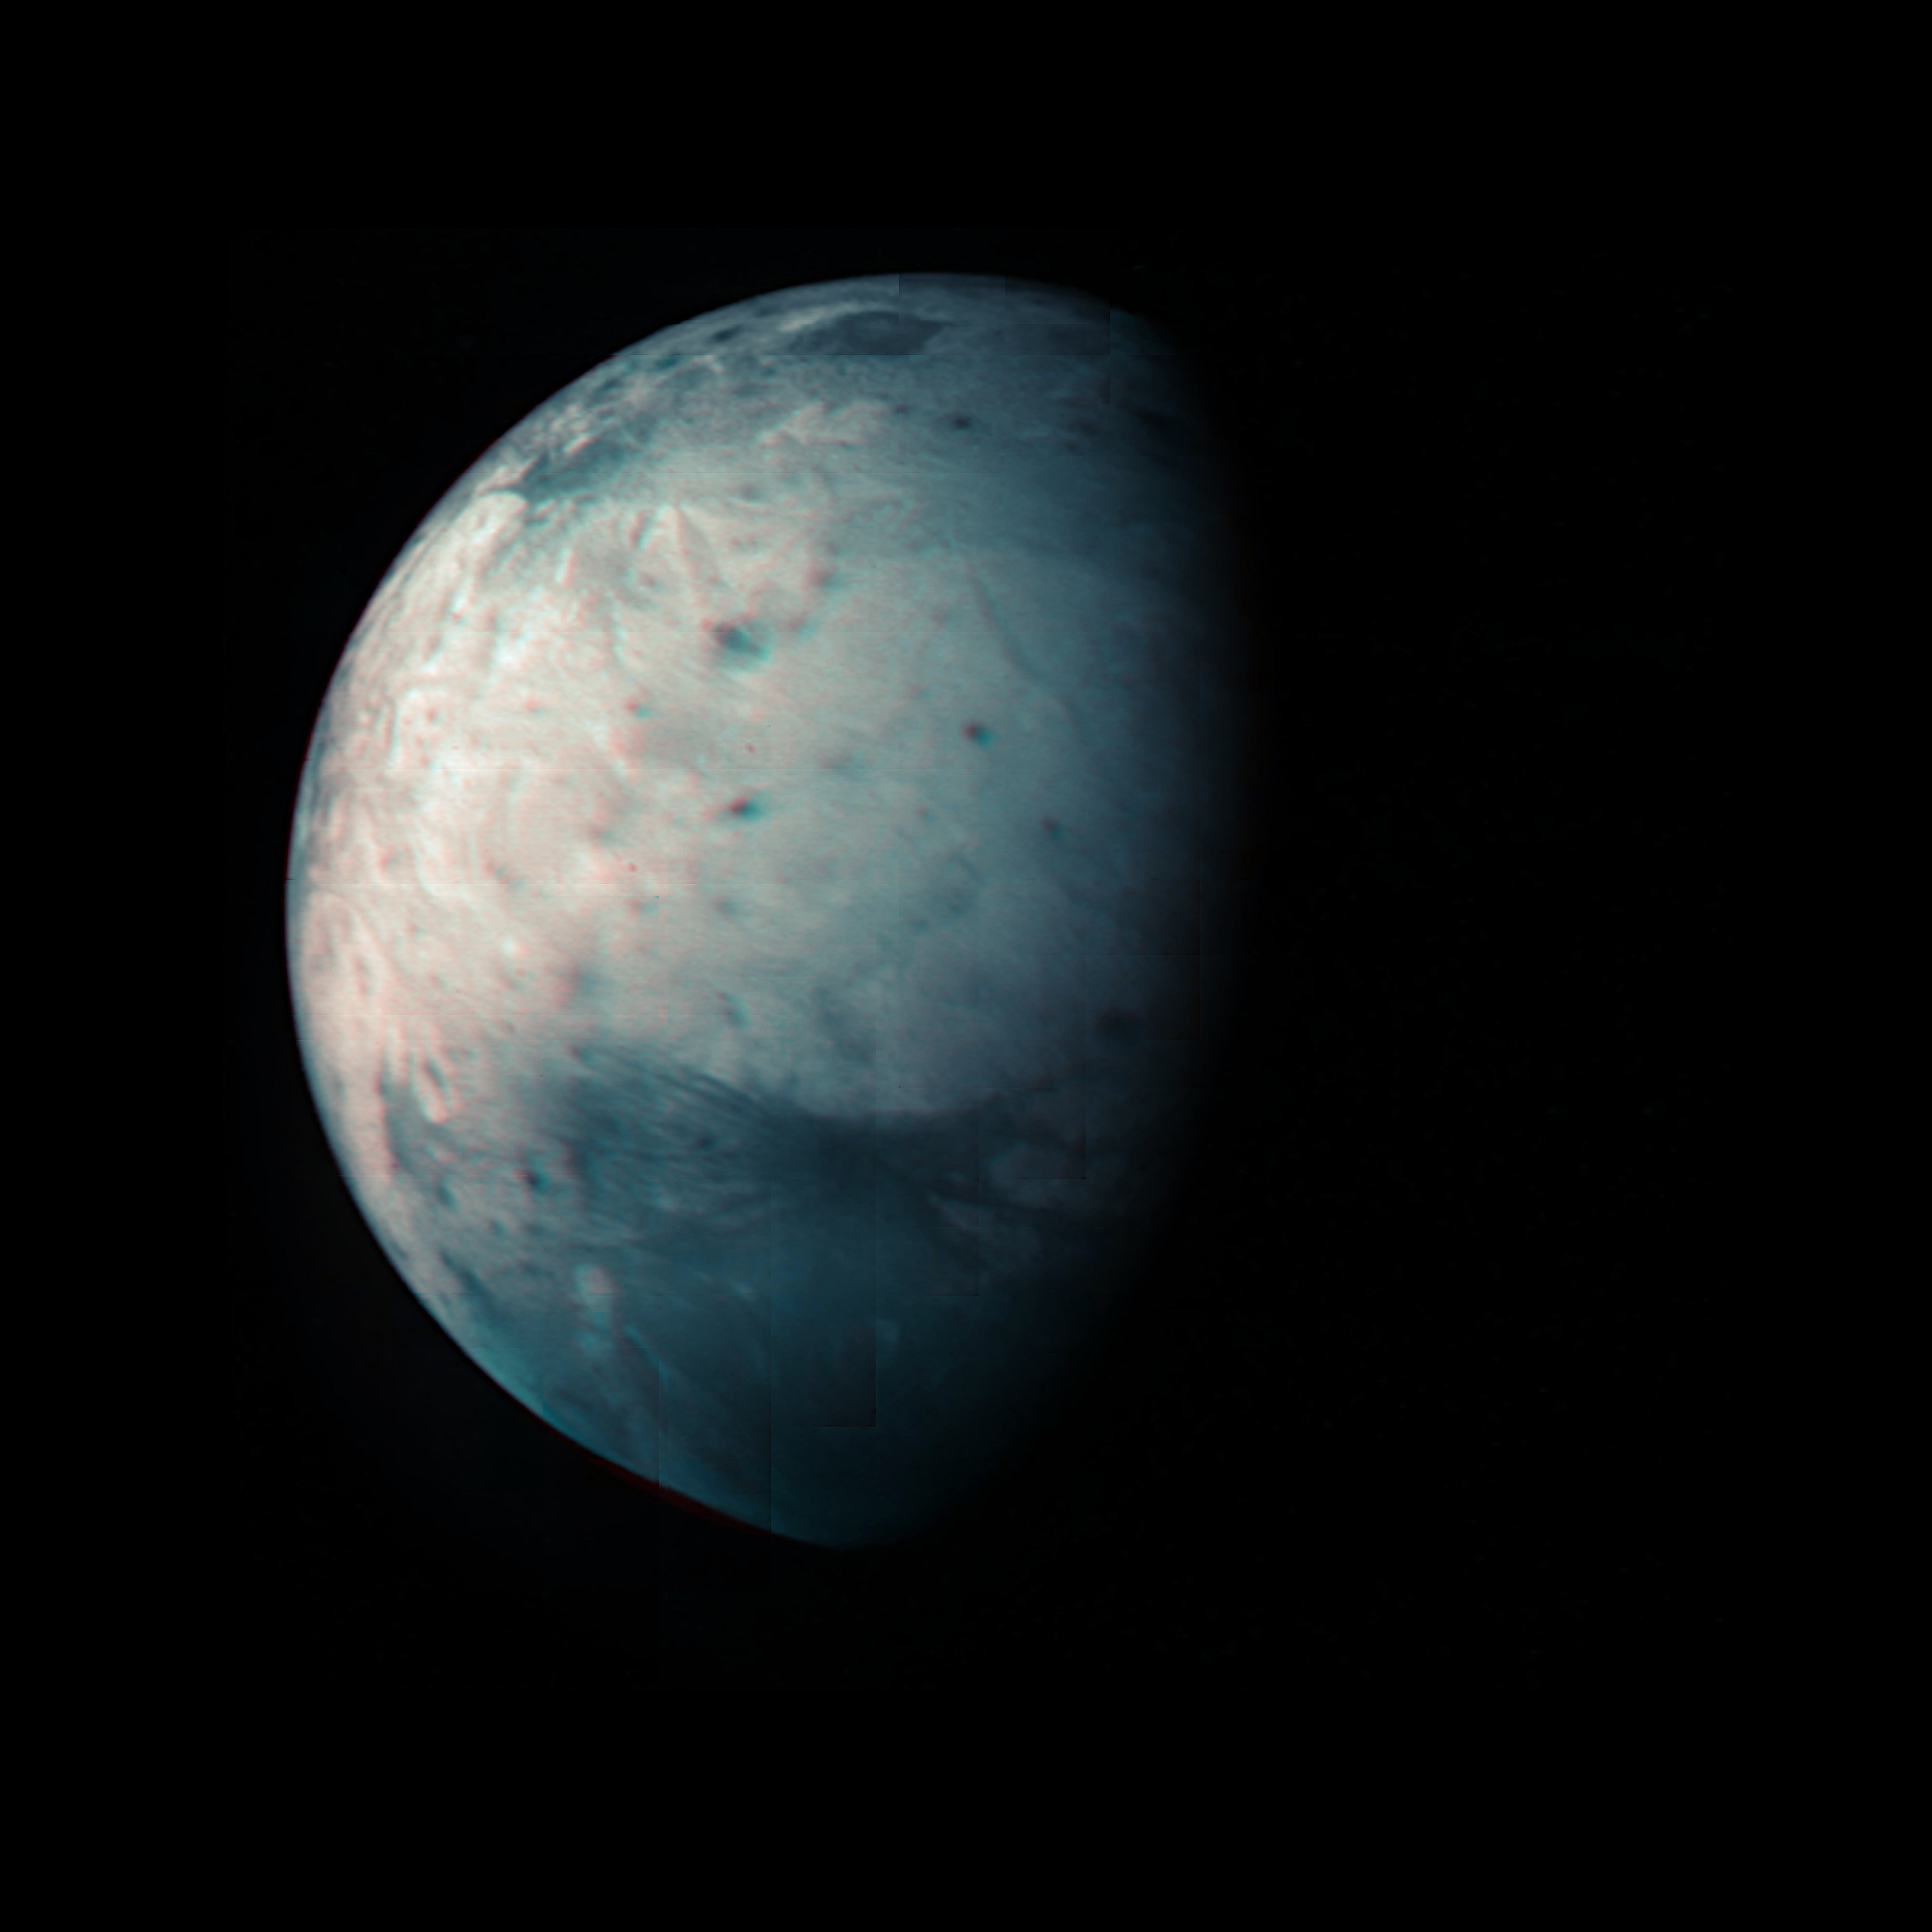

Ganymede in Infrared

This infrared view of Ganymede was obtained by the Jovian Infrared Auroral Mapper (JIRAM) instrument aboard NASA’s Juno spacecraft during its July 20th, 2021, flyby. JIRAM “sees” in infrared light not visible to the human eye, providing information on Ganymede’s icy shell and the composition of the ocean of liquid water beneath. It was designed to capture the infrared light emerging from deep inside Jupiter, probing the weather layer down to 30 to 45 miles (50 to 70 kilometers) below Jupiter’s cloud tops.

During the flyby, Juno came within 31,136 miles (50,109 kilometers) of the icy orb. Together with the previous observational geometries provided, this data gives the opportunity for JIRAM to see different regions for the first time, as well as to compare the diversity in composition between the low and high latitudes.

Because Ganymede has no atmosphere to impede the solar wind, or progress of charged particles from the Sun, the surface at its poles is constantly being bombarded by plasma from Jupiter’s gigantic magnetosphere. The bombardment has a dramatic effect on Ganymede’s ice: Ice is crystallized by heating at the equator and amorphized by particle radiation at the polar regions.

Credit: NASA/JPL-Caltech/SwRI/ASI/INAF/JIRAM